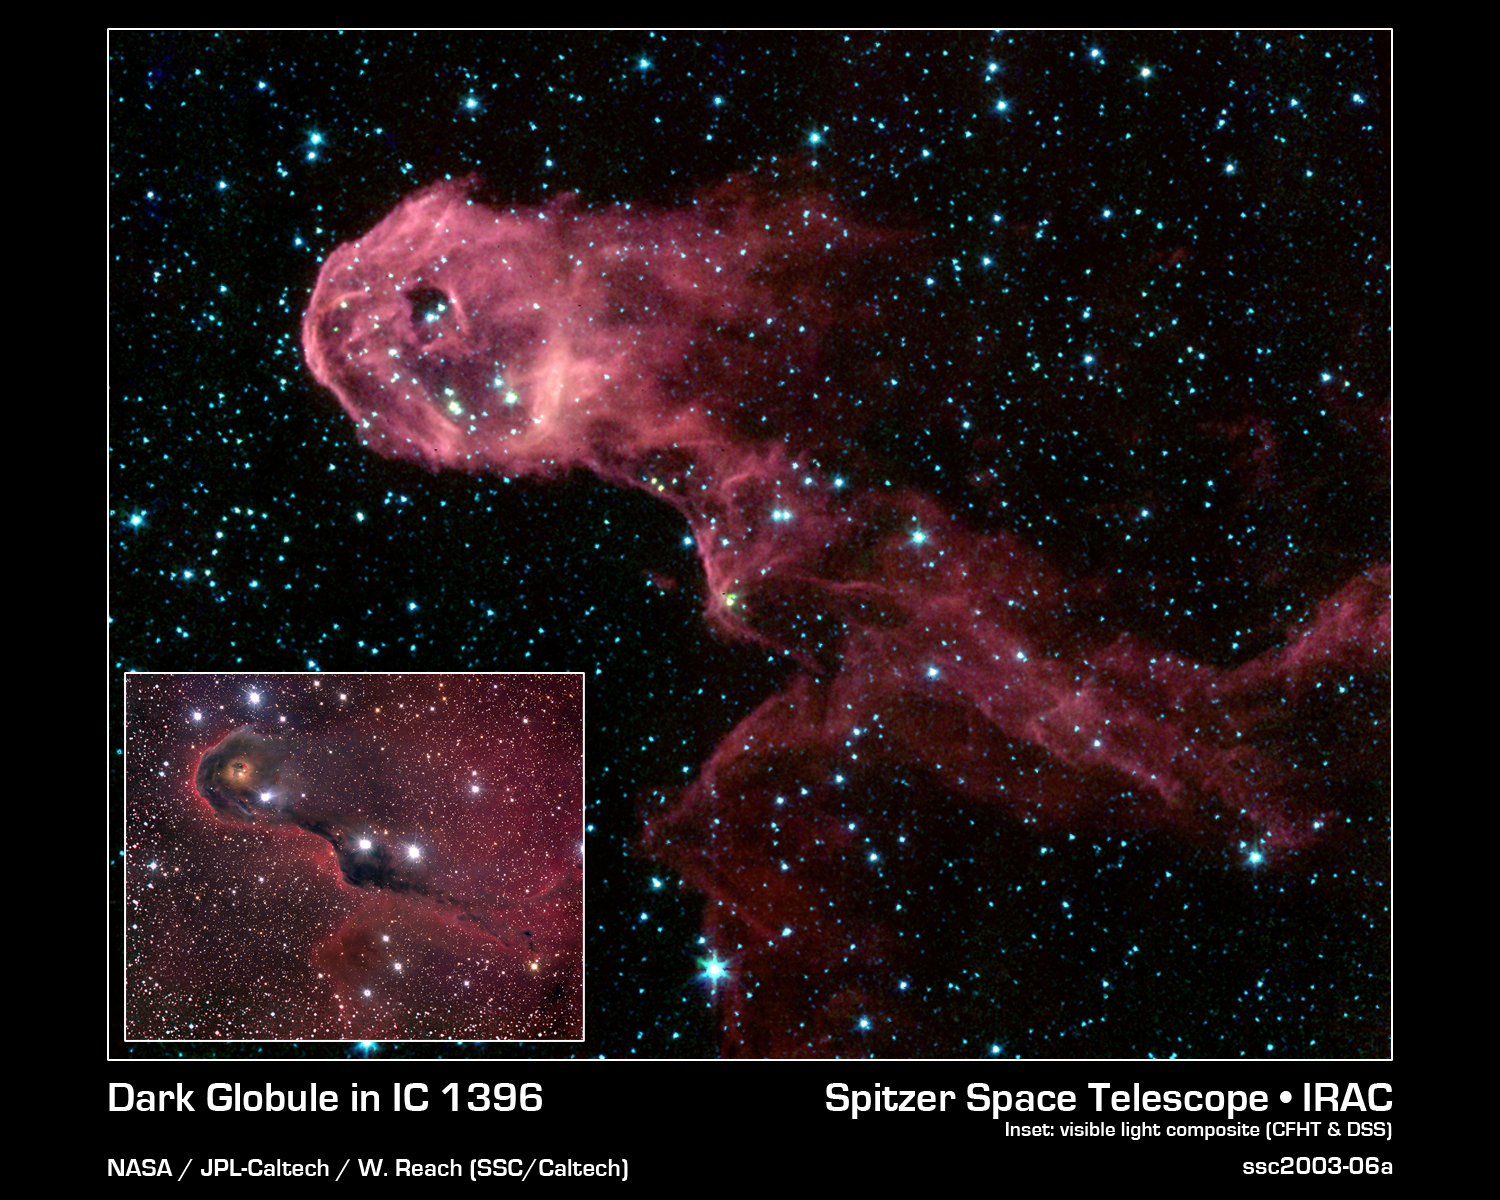

Dark Globule in IC 1396

NASA's Spitzer Space Telescope image of a glowing stellar nursery provides a spectacular contrast to the opaque cloud seen in visible light. The Elephant's Trunk Nebula is an elongated dark globule within the emission nebula IC 1396 in the constellation of Cepheus. Located at a distance of 2,450 light-years, the globule is a condensation of dense gas that is barely surviving the strong ionizing radiation from a nearby massive star. The globule is being compressed by the surrounding ionized gas. The dark globule is seen in silhouette at visible-light wavelengths, backlit by the illumination of a bright star located to the left of the field of view.

The Spitzer Space Telescope pierces through the obscuration to reveal the birth of new protostars, or embryonic stars, and previously unseen young stars. The infrared image, which transforms the dark cloud into a 'flying dragon,' was obtained by Spitzer's infrared array camera. The image is a four-color composite of invisible light, showing emissions from wavelengths of 3.6 microns (blue), 4.5 microns (green), 5.8 microns (orange) and 8.0 microns (red). The filamentary appearance of the globule results from the sculpting effects of competing physical processes. The winds from a massive star, located to the left of the image, produce a dense circular rim comprising the 'head' of the globule and a swept-back tail of gas.

A pair of young stars (LkHa 349 and LkHa 349c) that formed from the dense gas has cleared a spherical cavity within the globule head. While one of these stars is significantly fainter than the other in the visible-light image, they are of comparable brightness in the infrared Spitzer image. This implies the presence of a thick and dusty disc around LkHa 349c. Such circumstellar discs are the precursors of planetary systems. They are much thicker in the early stages of stellar formation when the placental planet-forming material (gas and dust) is still present.

Credit: NASA/JPL-Caltech/W. Reach (SSC/Caltech)